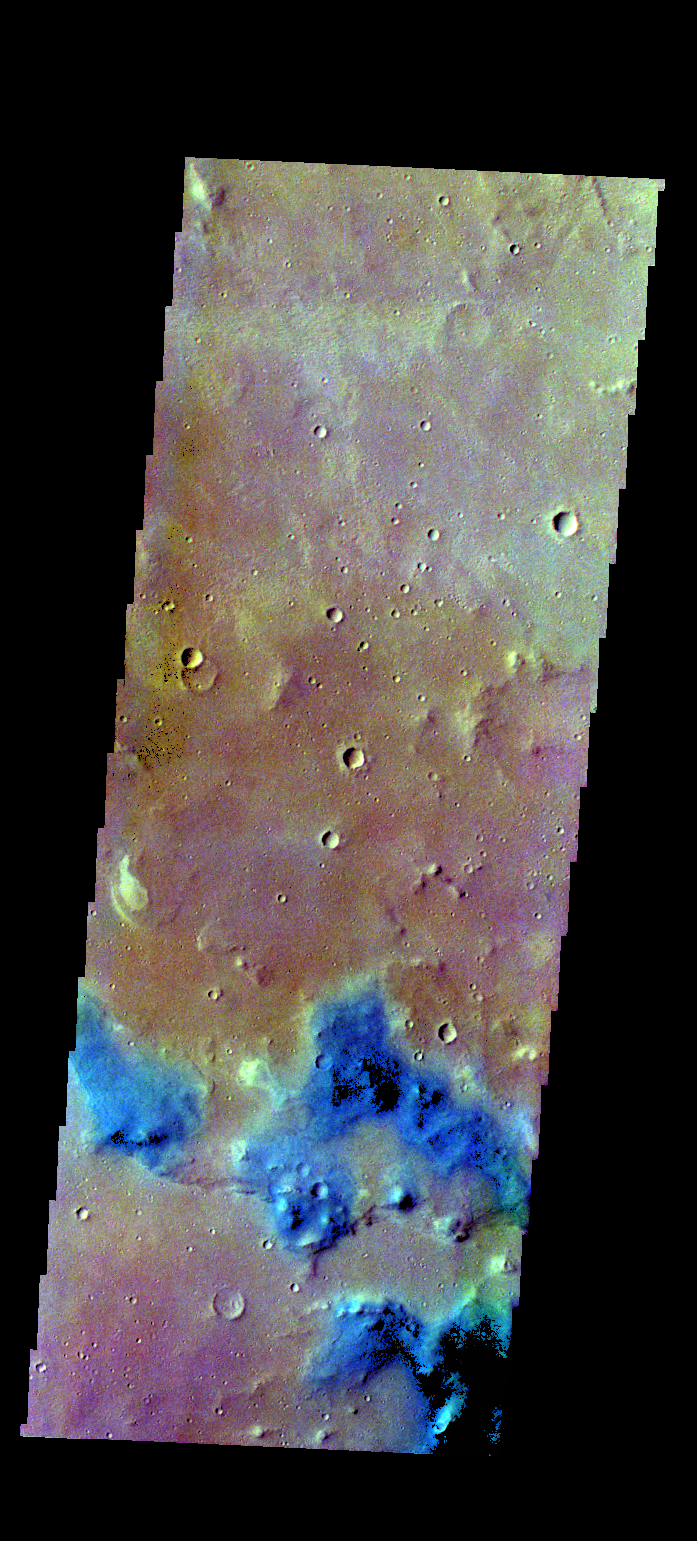

Margaritifer Terra – False Color

The THEMIS VIS camera contains 5 filters. The data from different filters can be combined in multiple ways to create a false color image. These false color images may reveal variations of the surface not easily identified in a single band image. Today’s false color image shows part of Margaritifer Terra. Dark blue in this band configuration often equates with sand or basaltic materials.

Credit: NASA/JPL-Caltech/ASU